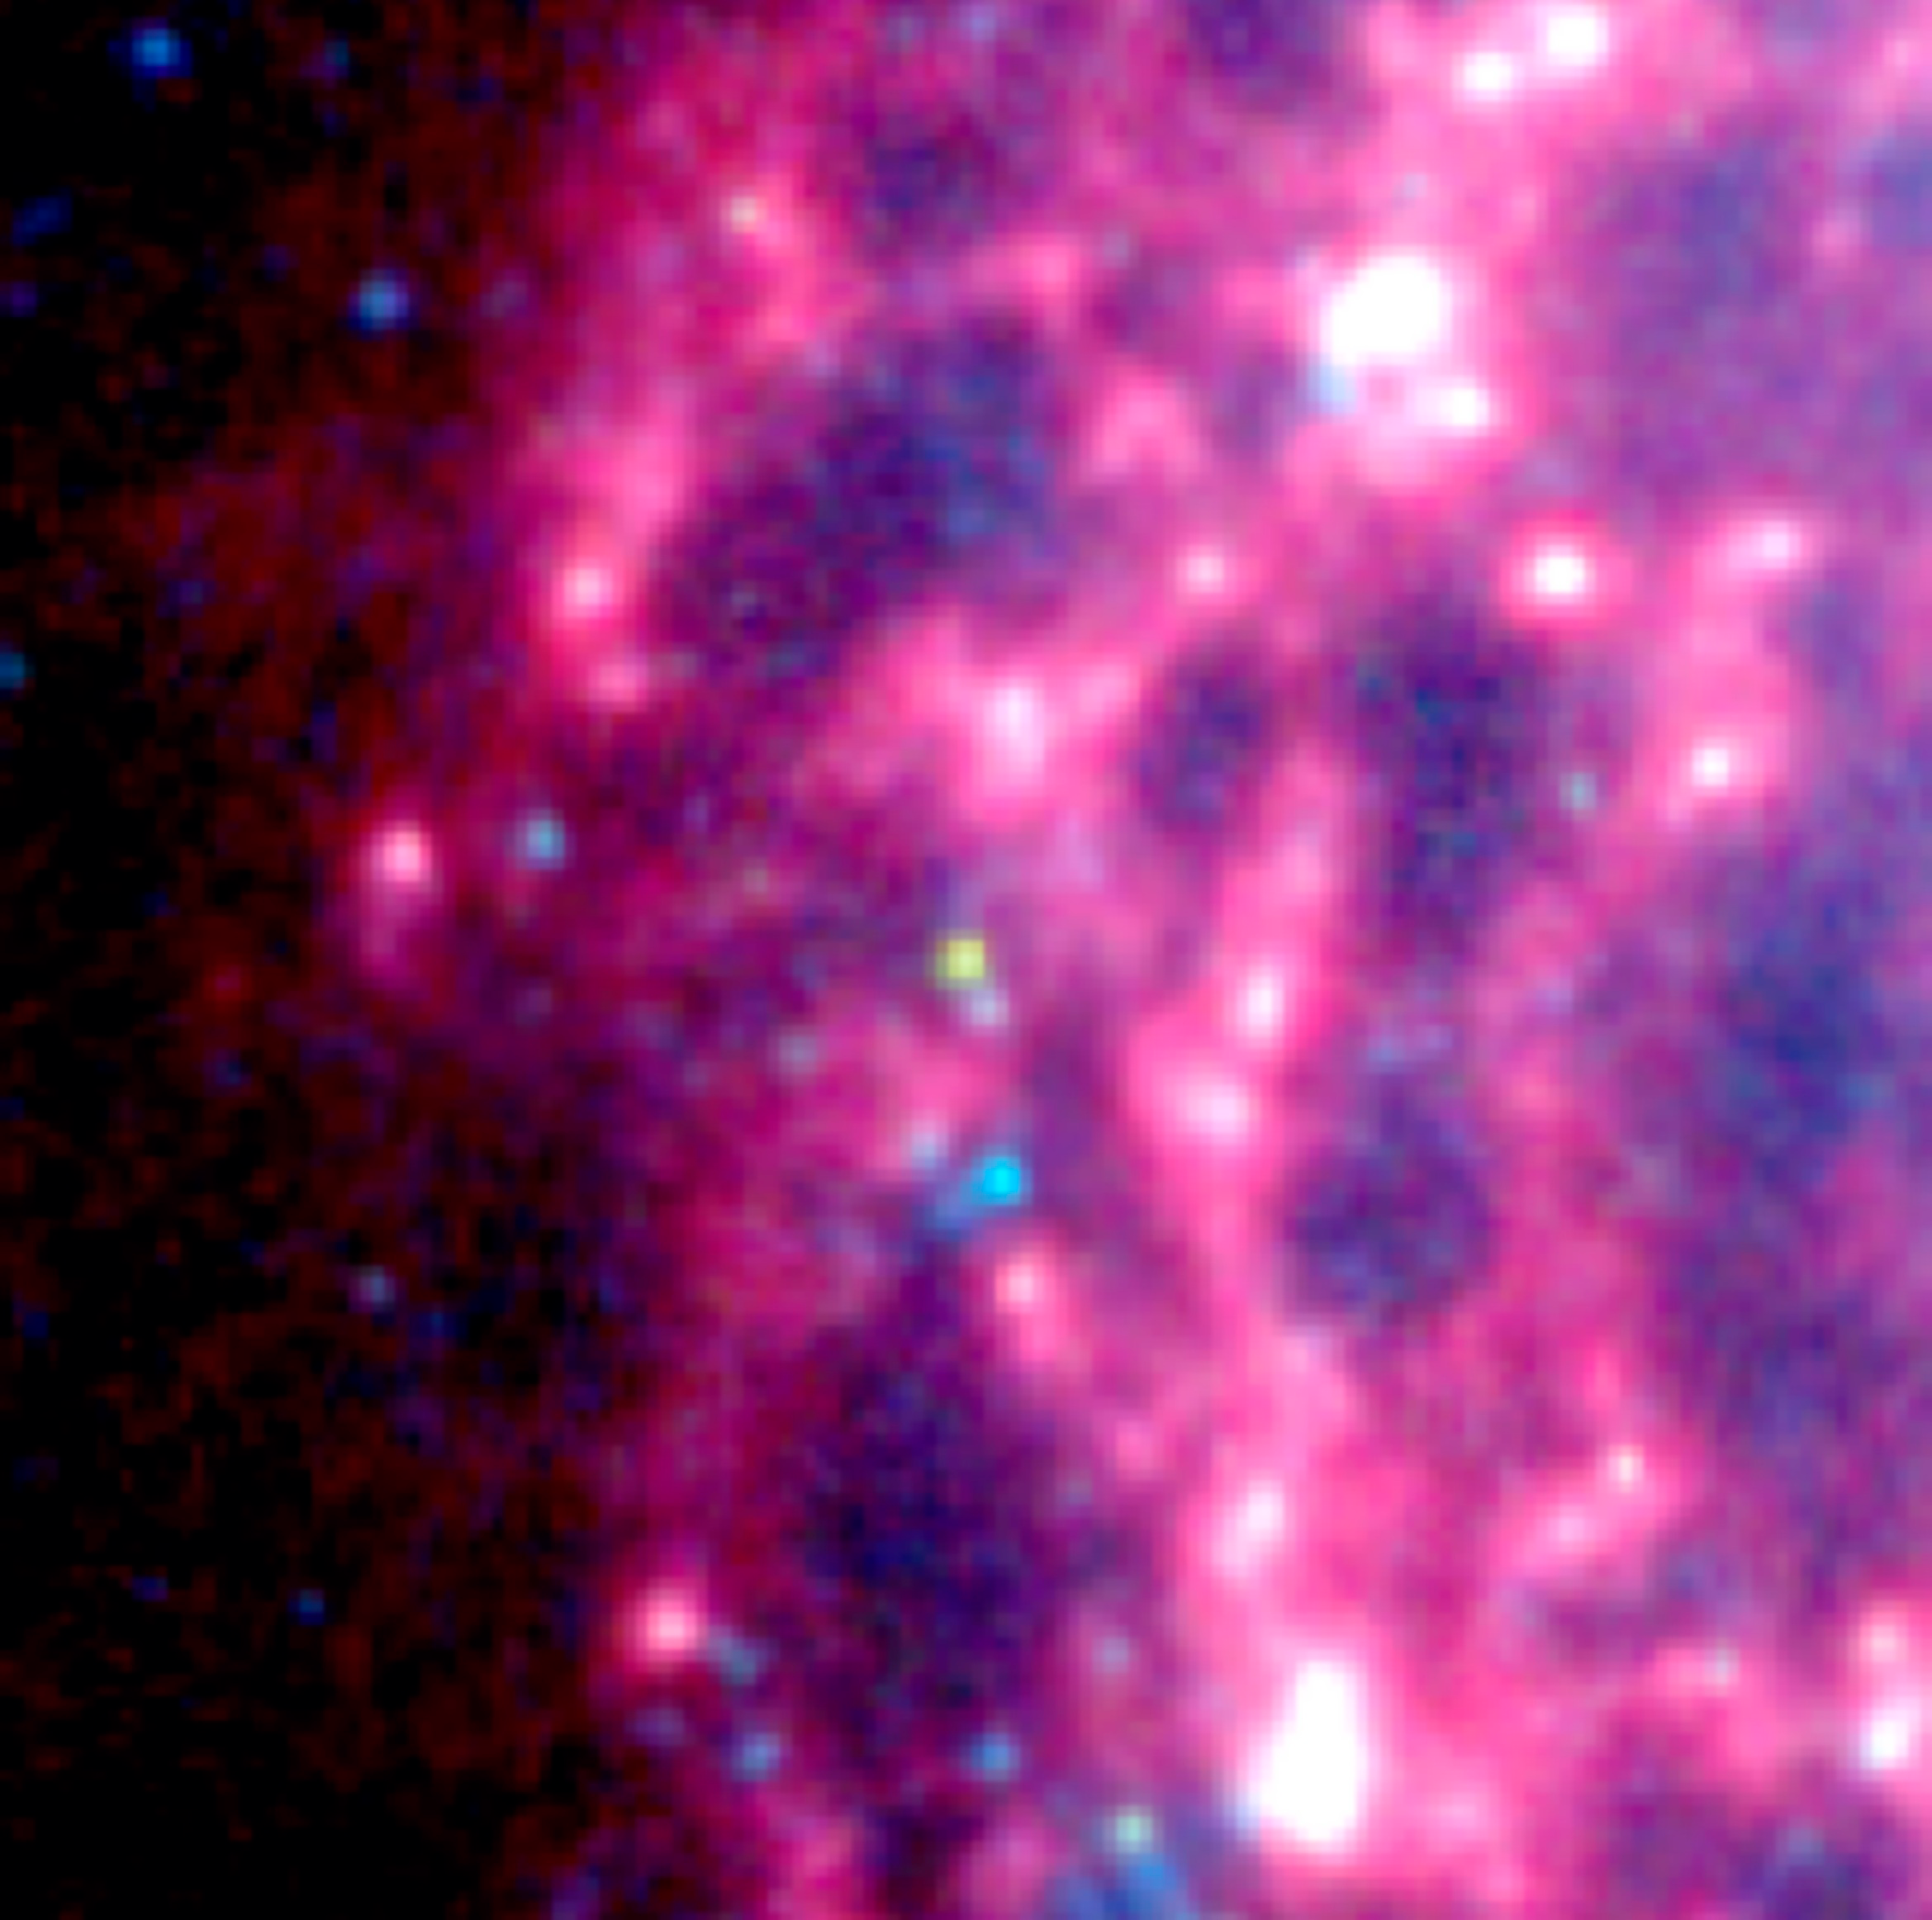

Supernova Dust Factory in M74

Astronomers using NASA's Spitzer Space Telescope have spotted a "dust factory" thirty million light-years away in the spiral galaxy M74. The factory is located at the scene of a massive star's explosive death, or supernova.

While astronomers have suspected for years that supernovae could be producers of cosmic dust particles, the technology to confirm this suspicion has only recently become available.

The dust factory, also known as supernova SN 2003gd, is shown at the center of this image from Spitzer's Infrared Array Camera (IRAC). The yellow-green dot shows that the source's temperature is warmer than the surrounding material. This is because newly formed dust within the supernova is just starting to cool.

The image is a infrared composite, in which 3.6-micron light is blue, 4.5-micron light is green, and 8-micron light is red. The image was obtained in July 2004.

Credit: NASA/JPL-Caltech/B.E.K. Sugerman (STScI)